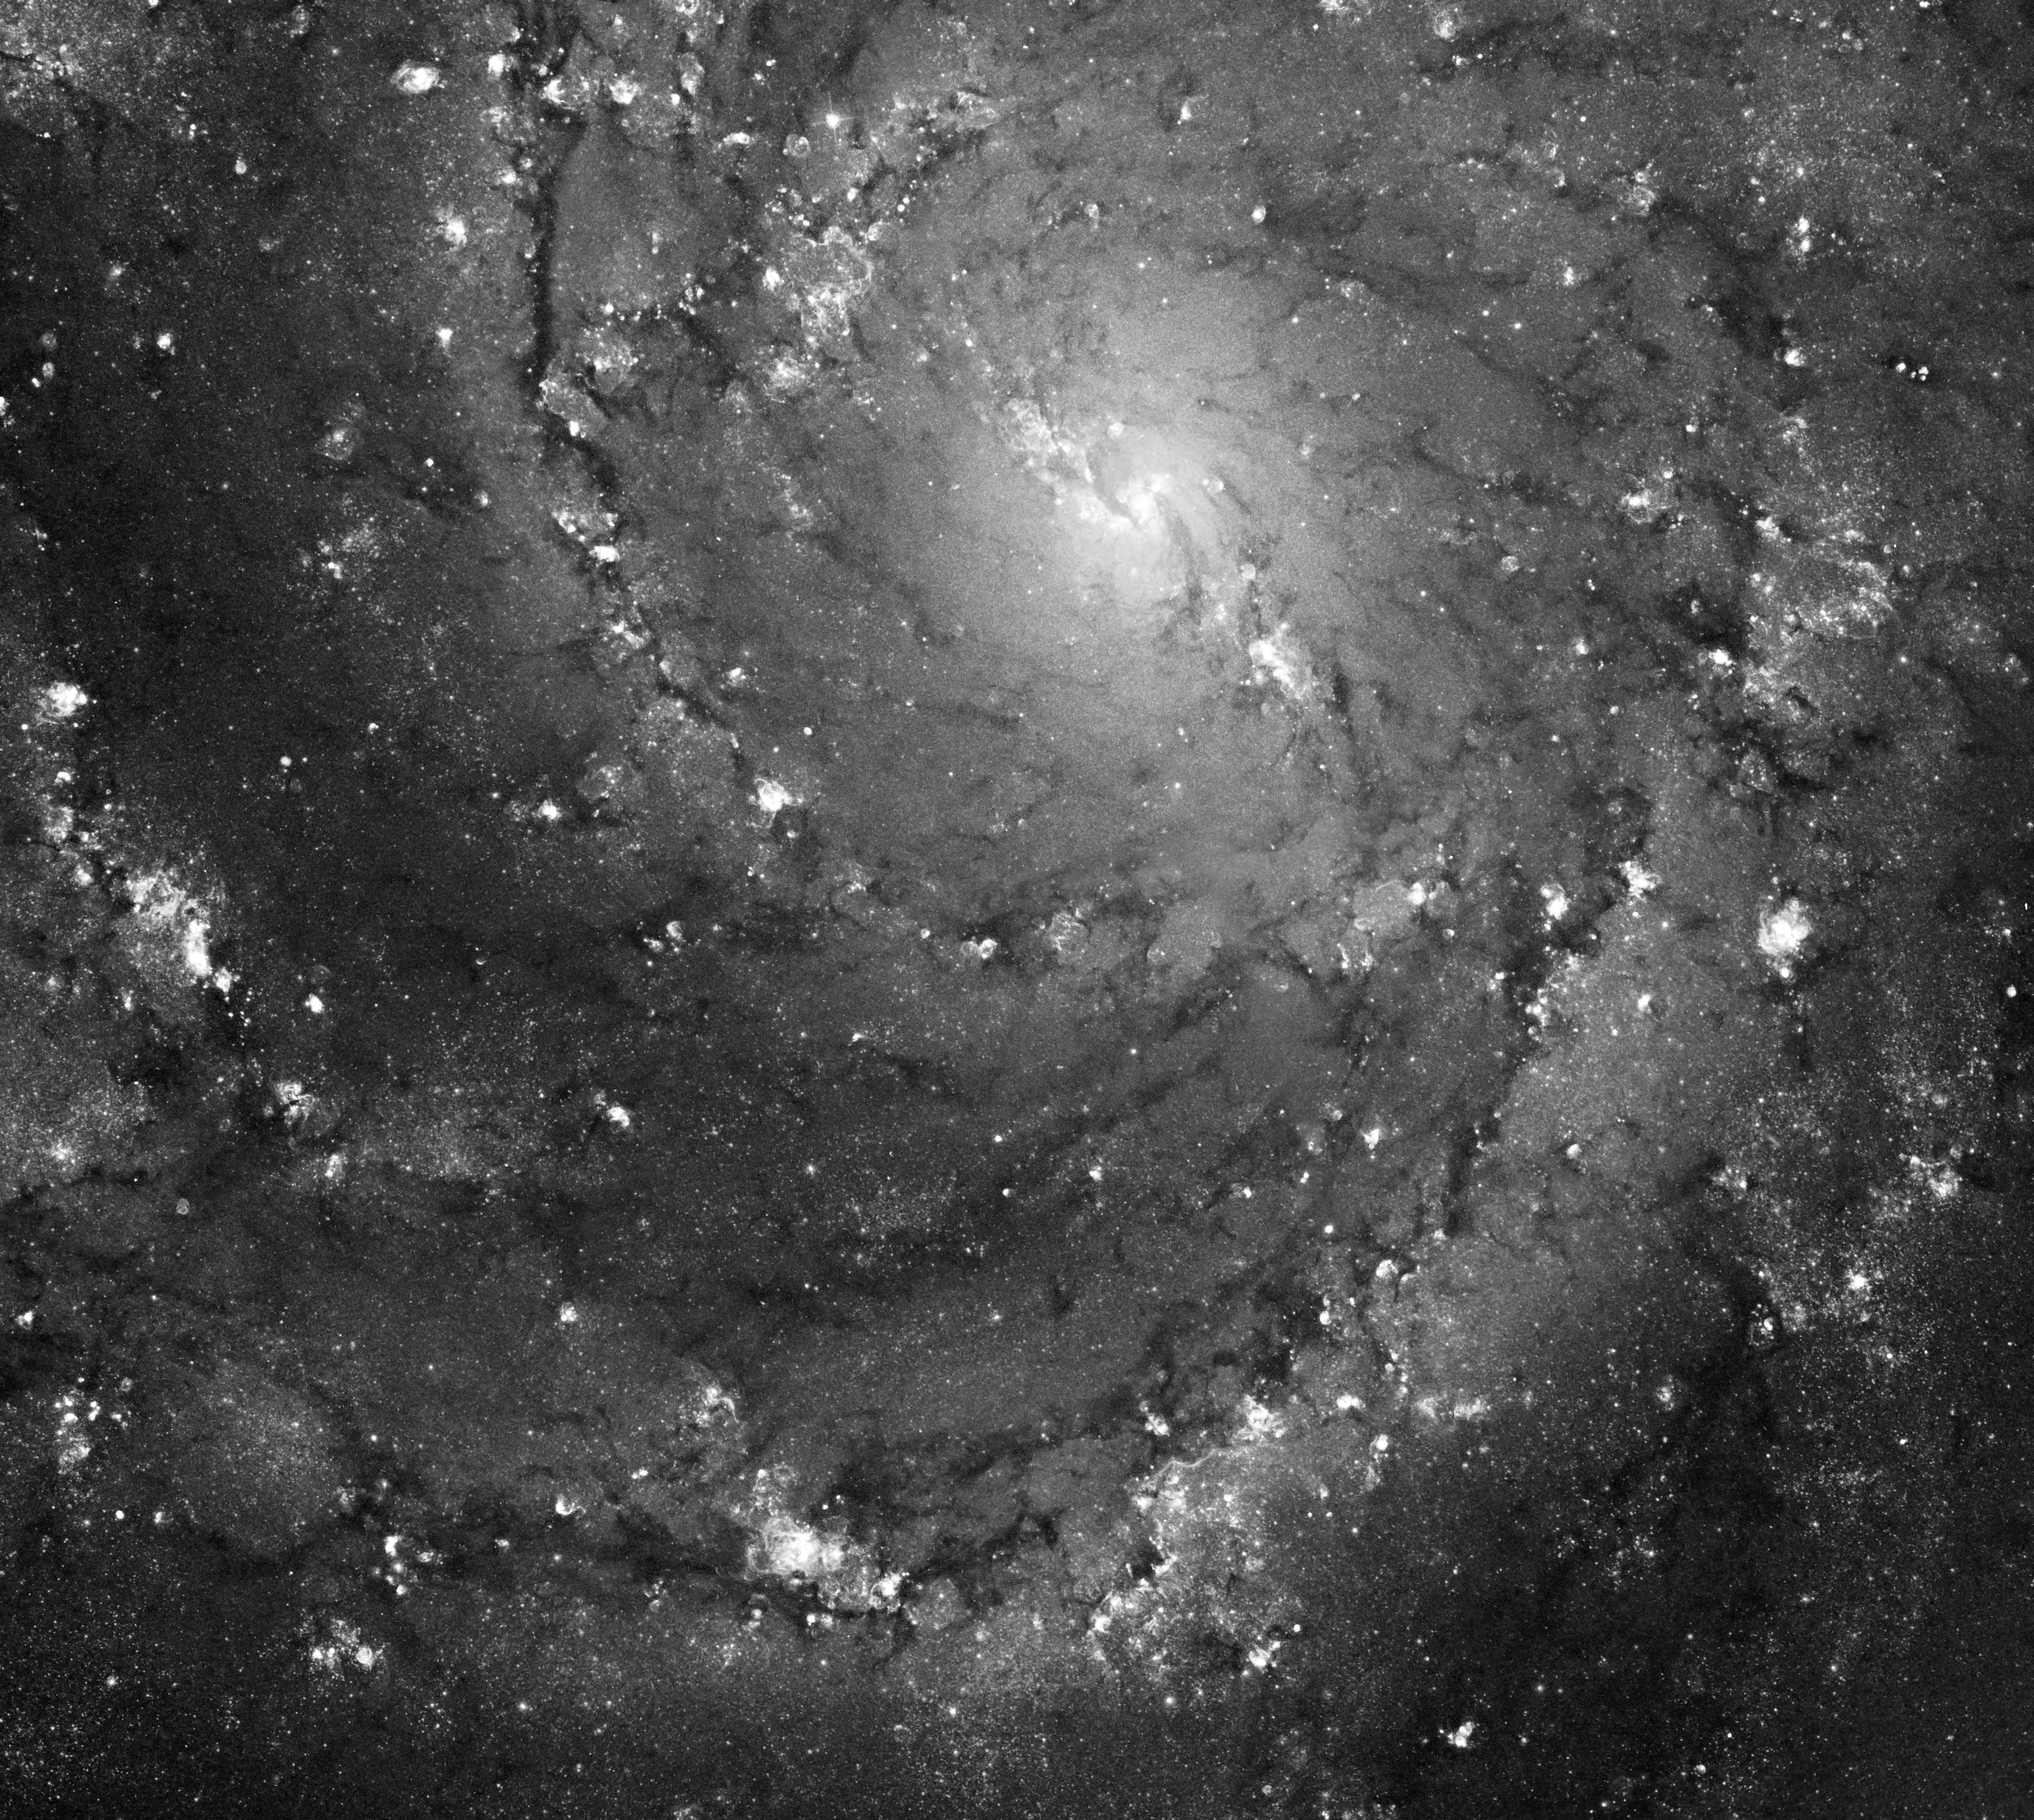

Hubble Space Telescope Imaging of Hot Gas and Star Birth in M101

Messier 101 (also known as NGC 5457) is a stunning face-on spiral galaxy about 22 million light-years away in the direction of the constellation Ursa Major. Hubble's visible-light view shows off luminous swirling spirals of bright stars and glowing gas that give M101 a classic spiral look. It is no wonder it has been dubbed the "Pinwheel Galaxy."

This galaxy is similar to our own Milky Way galaxy, except M101 is nearly twice the size. The section of M101 shown here is 22,500 light-years across, while the entire galaxy is on the order of 114,000 light-years across.

In this unique black and white Hubble Space Telescope image, bright knots of glowing gas highlight regions of active star formation. These star forming regions are concentrated in M101's spiral arms along with brilliant clusters of hot, newborn stars. The softer, less-bright areas near the core and between the arms consist mainly of old stars. The dark dust lanes, also visible in the image, are colder and denser regions where interstellar clouds may collapse to form new stars.

This image was made using Hubble archival data taken with the Advanced Camera for Surveys in 2002-2004. The image is a combination of two types of data: images taken with broad band blue, visible, and infrared filters show the stars while the glowing hydrogen gas is revealed in a narrow band filter designed especially for that purpose. The combination of different types of observations taken at multiple wavelengths is essential to the complete understanding of any celestial object.

Credit: NASA, ESA, and the Hubble Heritage Team (STScI/AURA) Acknowledgment: R. Chandar (University of Toledo) and K. Kuntz (JHU/GSFC)